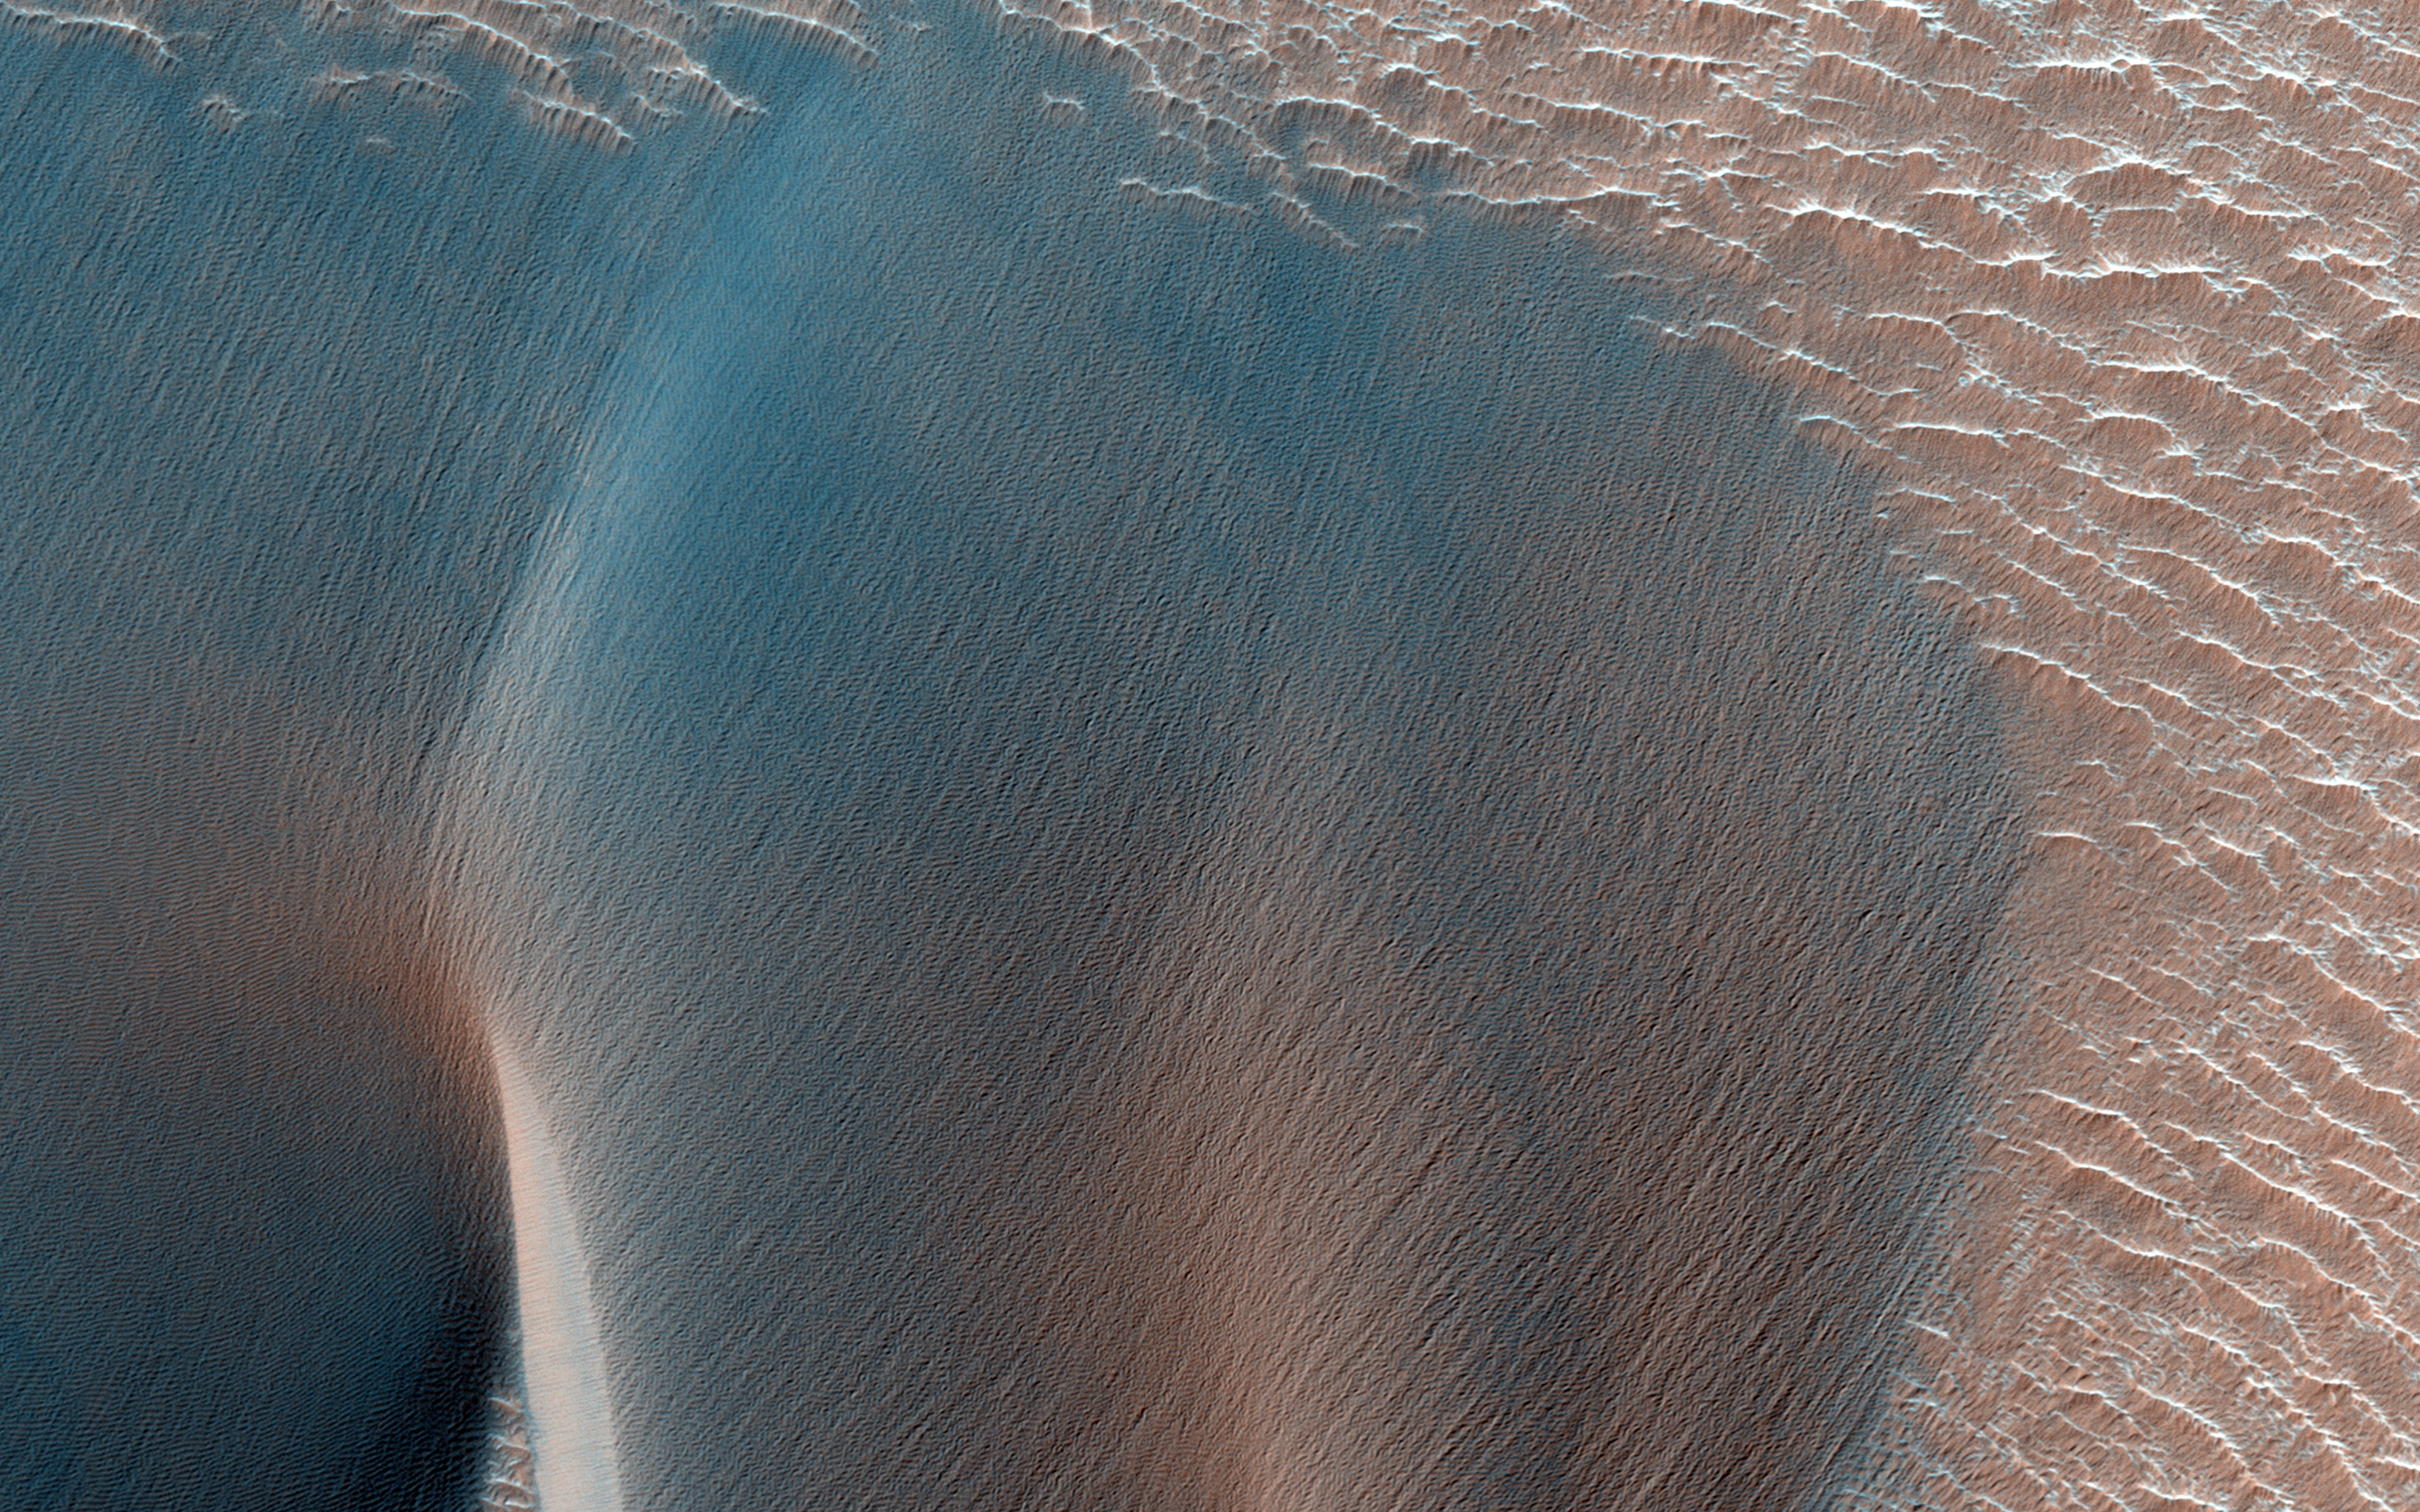

Northwest Ius Chasma Landslide and Dune Field

Landslides in Valles Marineris are truly enormous, sometimes stretching from one wall to the base of another. This 45-kilometer-long HiRISE image alone drops nearly 2 kilometers in elevation into Ius Chasma. This landslide, known as Ius Labes, would occupy the surface area of Delaware.

Here, we can see dark-toned material emanating from the landslide scarp and forming dunes and dark streaks that were carried downslope by the wind. Geologic context and compositional information from CRISM suggest this dune field was locally derived from landslide material. Other locations in this image show smaller ripples and smooth, rounded textures of the landslide, both attesting to long-lived wind transport and erosion.

This site records a long and complex geologic history of landscape evolution. This history likely includes: (1) ancient lava flows and ash fall deposits which were deposited horizontally and would eventually make what now is canyon wall material; (2) extensional forces rifted or faulted Valles Marineris; (3) mass wasting ensued where gravity forced weak and dislodged rock down into the canyon as massive landslides or smaller fans of boulders; (4) wind driven aeolian forces took small sand-sized particles to form dunes and ripples observable in this image, while also slowly eroding the landscape and modifying its shape.

HiRISE is one of six instruments on NASA’s Mars Reconnaissance Orbiter. The University of Arizona, Tucson, operates the orbiter’s HiRISE camera, which was built by Ball Aerospace & Technologies Corp., Boulder, Colo. NASA’s Jet Propulsion Laboratory, a division of the California Institute of Technology in Pasadena, manages the Mars Reconnaissance Orbiter Project for the NASA Science Mission Directorate, Washington.

Credit: NASA/JPL-Caltech/Univ. of Arizona